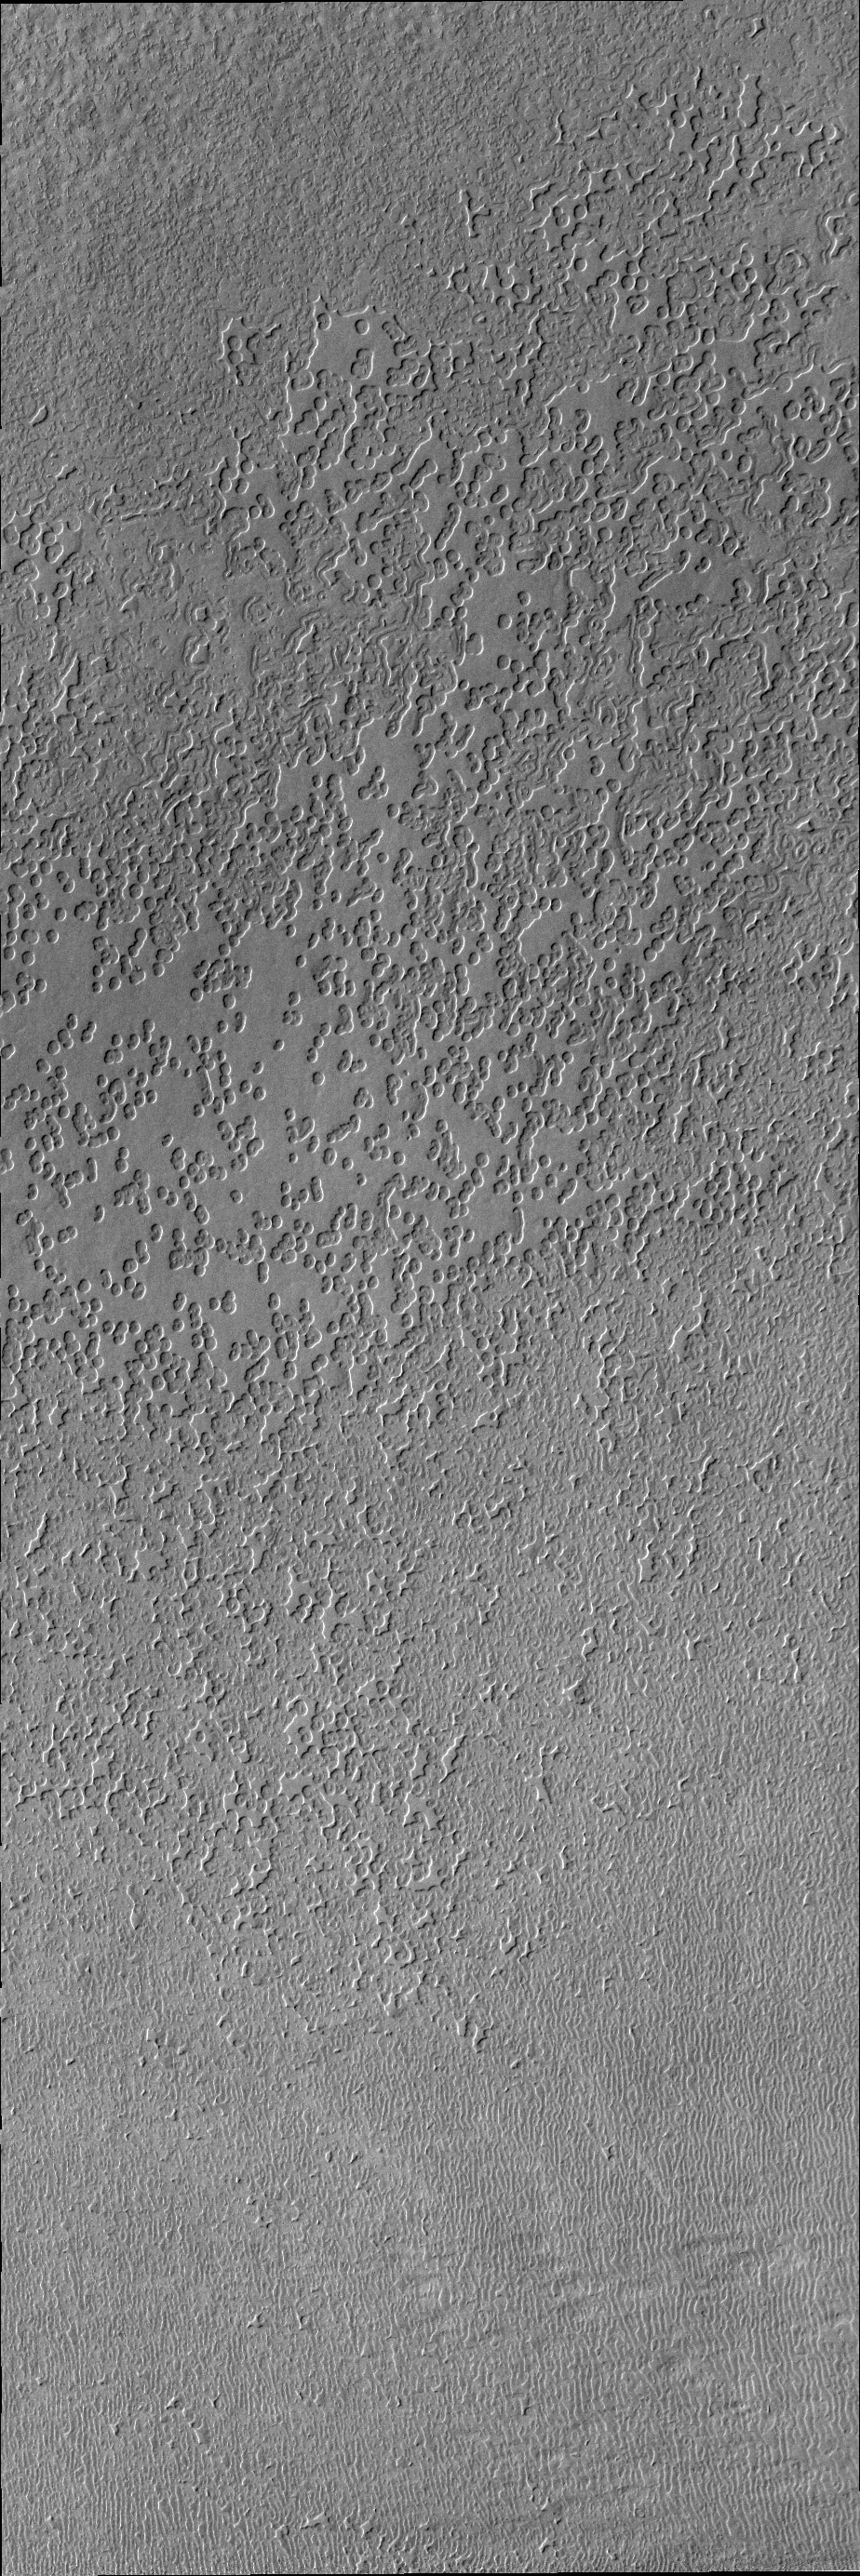

South Polar Surface

Today’s VIS image is of the south polar surface. These pits appear to coalesce and reveal the surface below.

Credit: NASA/JPL/ASU